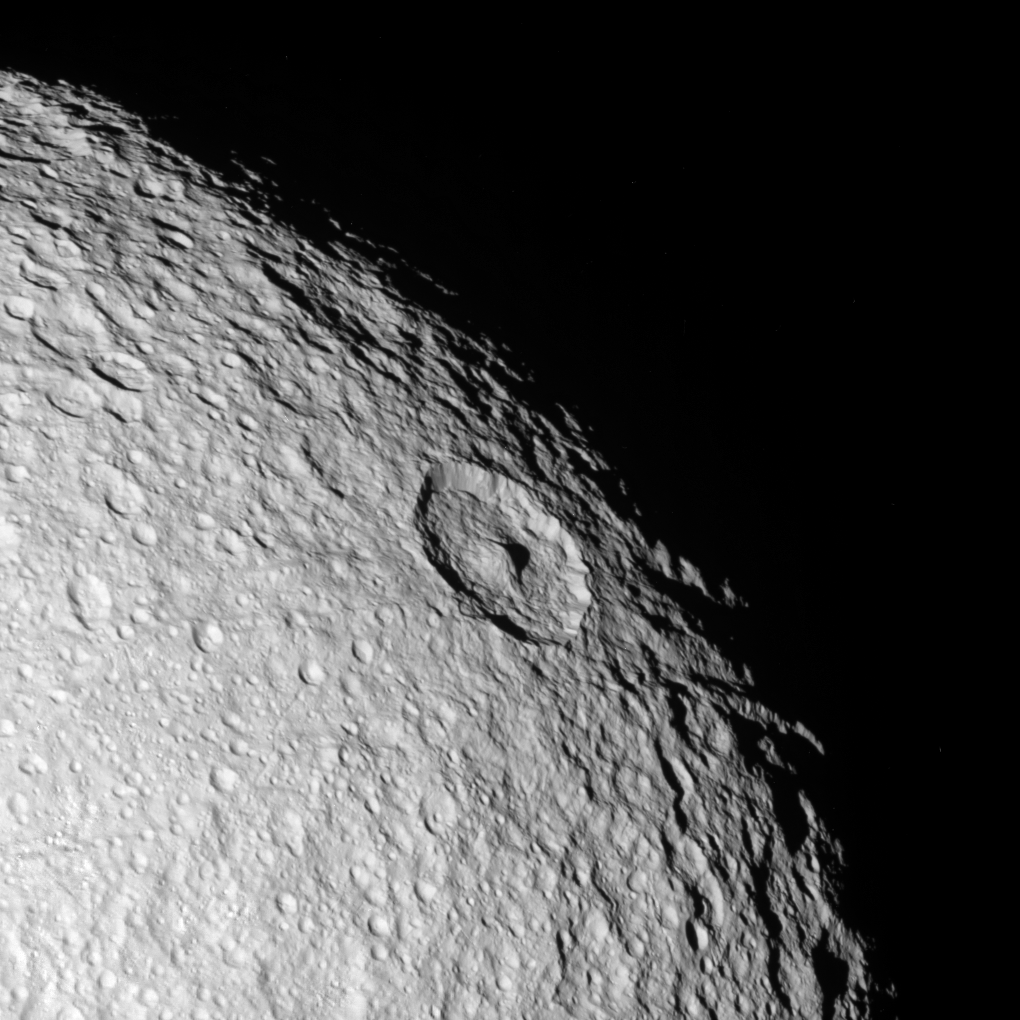

Old Northern Terrains

The northern polar region of Saturn’s moon Tethys seen in this Cassini flyby image is a ponderously ancient surface.

Above the prominent peaked crater Telemachus are the remnants of a very old crater (at the 10 o’clock position relative to Telemachus) named Teiresias. The ancient impact site is so badly overprinted and eroded by impact weathering and degradation that all that remains is a circular pattern of hummocks that mark where the old crater rim existed.

This view is centered on terrain at approximately 1.2 degrees south latitude and 342 degrees west longitude on Tethys. The view is rotated so that north is about 40 degrees to the right.

This clear filter view was taken during Cassini’s close approach to Tethys on Sept. 24, 2005. The image was acquired using the Cassini spacecraft narrow-angle camera at a distance of approximately 69,200 kilometers (43,000 miles) from Tethys and at a Sun-Tethys-spacecraft, or phase, angle of 21 degrees. Image scale is 410 meters (1,350 feet) per pixel.

The Cassini-Huygens mission is a cooperative project of NASA, the European Space Agency and the Italian Space Agency. The Jet Propulsion Laboratory, a division of the California Institute of Technology in Pasadena, manages the mission for NASA’s Science Mission Directorate, Washington, D.C. The Cassini orbiter and its two onboard cameras were designed, developed and assembled at JPL. The imaging operations center is based at the Space Science Institute in Boulder, Colo.

Credit: NASA/JPL/Space Science Institute